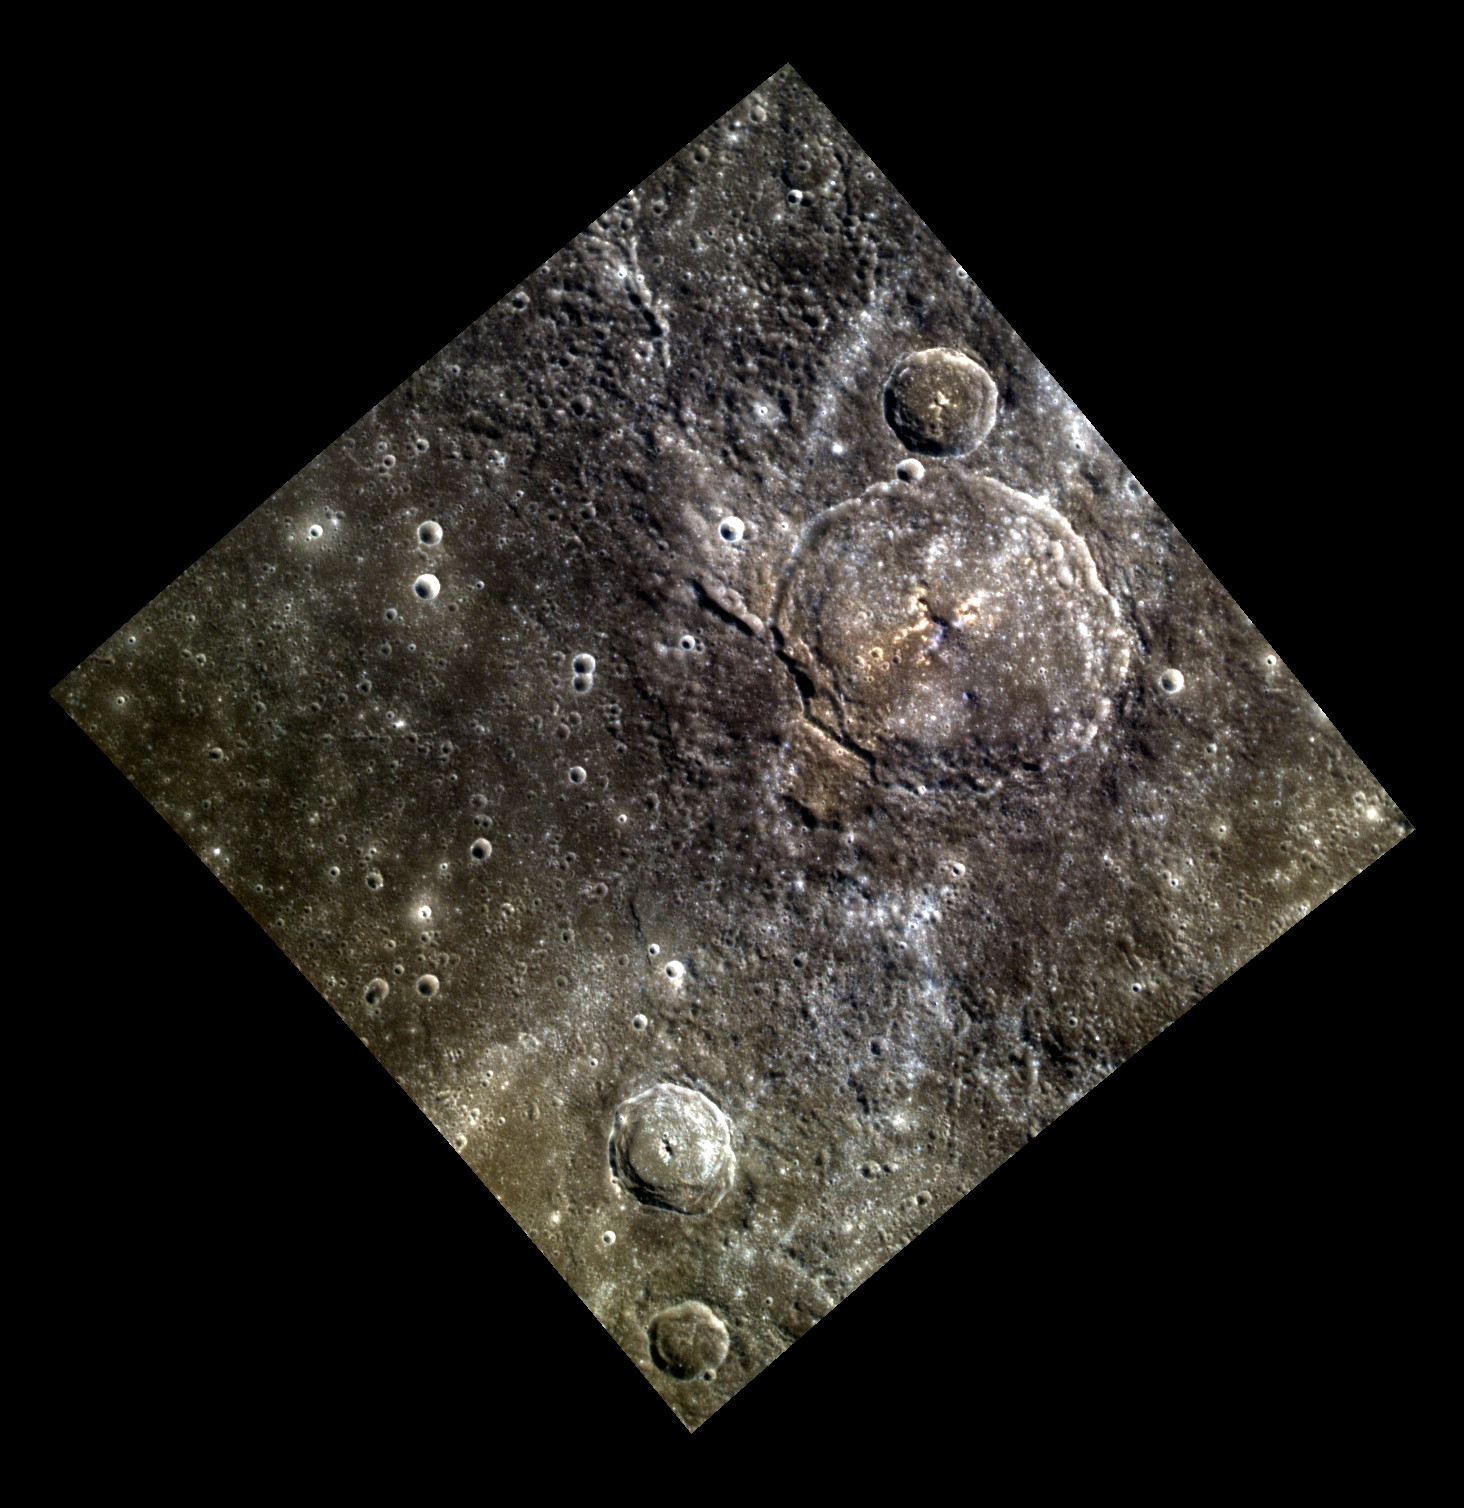

Couperin le Grand

The largest impact crater in this color view is Couperin, roughly 85 km (53 mi.) in diameter. Couperin is slightly elongated from WNW to ESE, partly due to substantial wall collapse that has formed terraces. Low reflectance material (LRM) dominates most of the surface around the crater’s exterior. The interior consists of material that is not as dark, and which has a reddish color in places. The small central peak appears to be composed of LRM. Several bright ray segments cross Couperin and the surrounding plains.

Francois Couperin (1688-1733) was an influential French Baroque composer. The most accomplished member of a musically talented family, he is sometimes called “Couperin le Grand”. Couperin was a court composer and organist. He was a virtuoso harpsichordist, composed many pieces for the harpsichord, and wrote a book on the technique of harpsichord playing.

This image was acquired as part of MDIS’s high-resolution 3-color imaging campaign. The map produced from this campaign complements the 8-color base map (at an average resolution of 1 km/pixel) acquired during MESSENGER’s primary mission by imaging Mercury’s surface in a subset of the color filters at the highest resolution possible. The three narrow-band color filters are centered at wavelengths of 430 nm, 750 nm, and 1000 nm, and image resolutions generally range from 100 to 400 meters/pixel in the northern hemisphere.

The MESSENGER spacecraft is the first ever to orbit the planet Mercury, and the spacecraft’s

Date acquired: June 10, 2012
Image Mission Elapsed Timedeg. (MET): 247799000, 247798992, 247798996
Image ID: 1988163, 1988161, 1988162
Instrument: Wide Angle Camera (WAC) of the Mercury Dual Imaging System (MDIS)
WAC filters: 9, 7, 6 (996, 748, 433 nanometers) in red, green, and blue
Center Latitude: 28.8°
Center Longitude: 206.6°
Resolution: 249 meters/pixel
Scale: The edges of the image are about 240 km (149 mi.) long
Incidence Angle: 40.7°
Emission Angle: 0.1°
Phase Angle: 40.8°
North is up in this image.

The MESSENGER spacecraft is the first ever to orbit the planet Mercury, and the spacecraft’s seven scientific instruments and radio science investigation are unraveling the history and evolution of the Solar System’s innermost planet. During the first two years of orbital operations, MESSENGER acquired over 150,000 images and extensive other data sets. MESSENGER is capable of continuing orbital operations until early 2015.

For information regarding the use of images, see the MESSENGER image use policy.

Credit: NASA/Johns Hopkins University Applied Physics Laboratory/Carnegie Institution of Washington